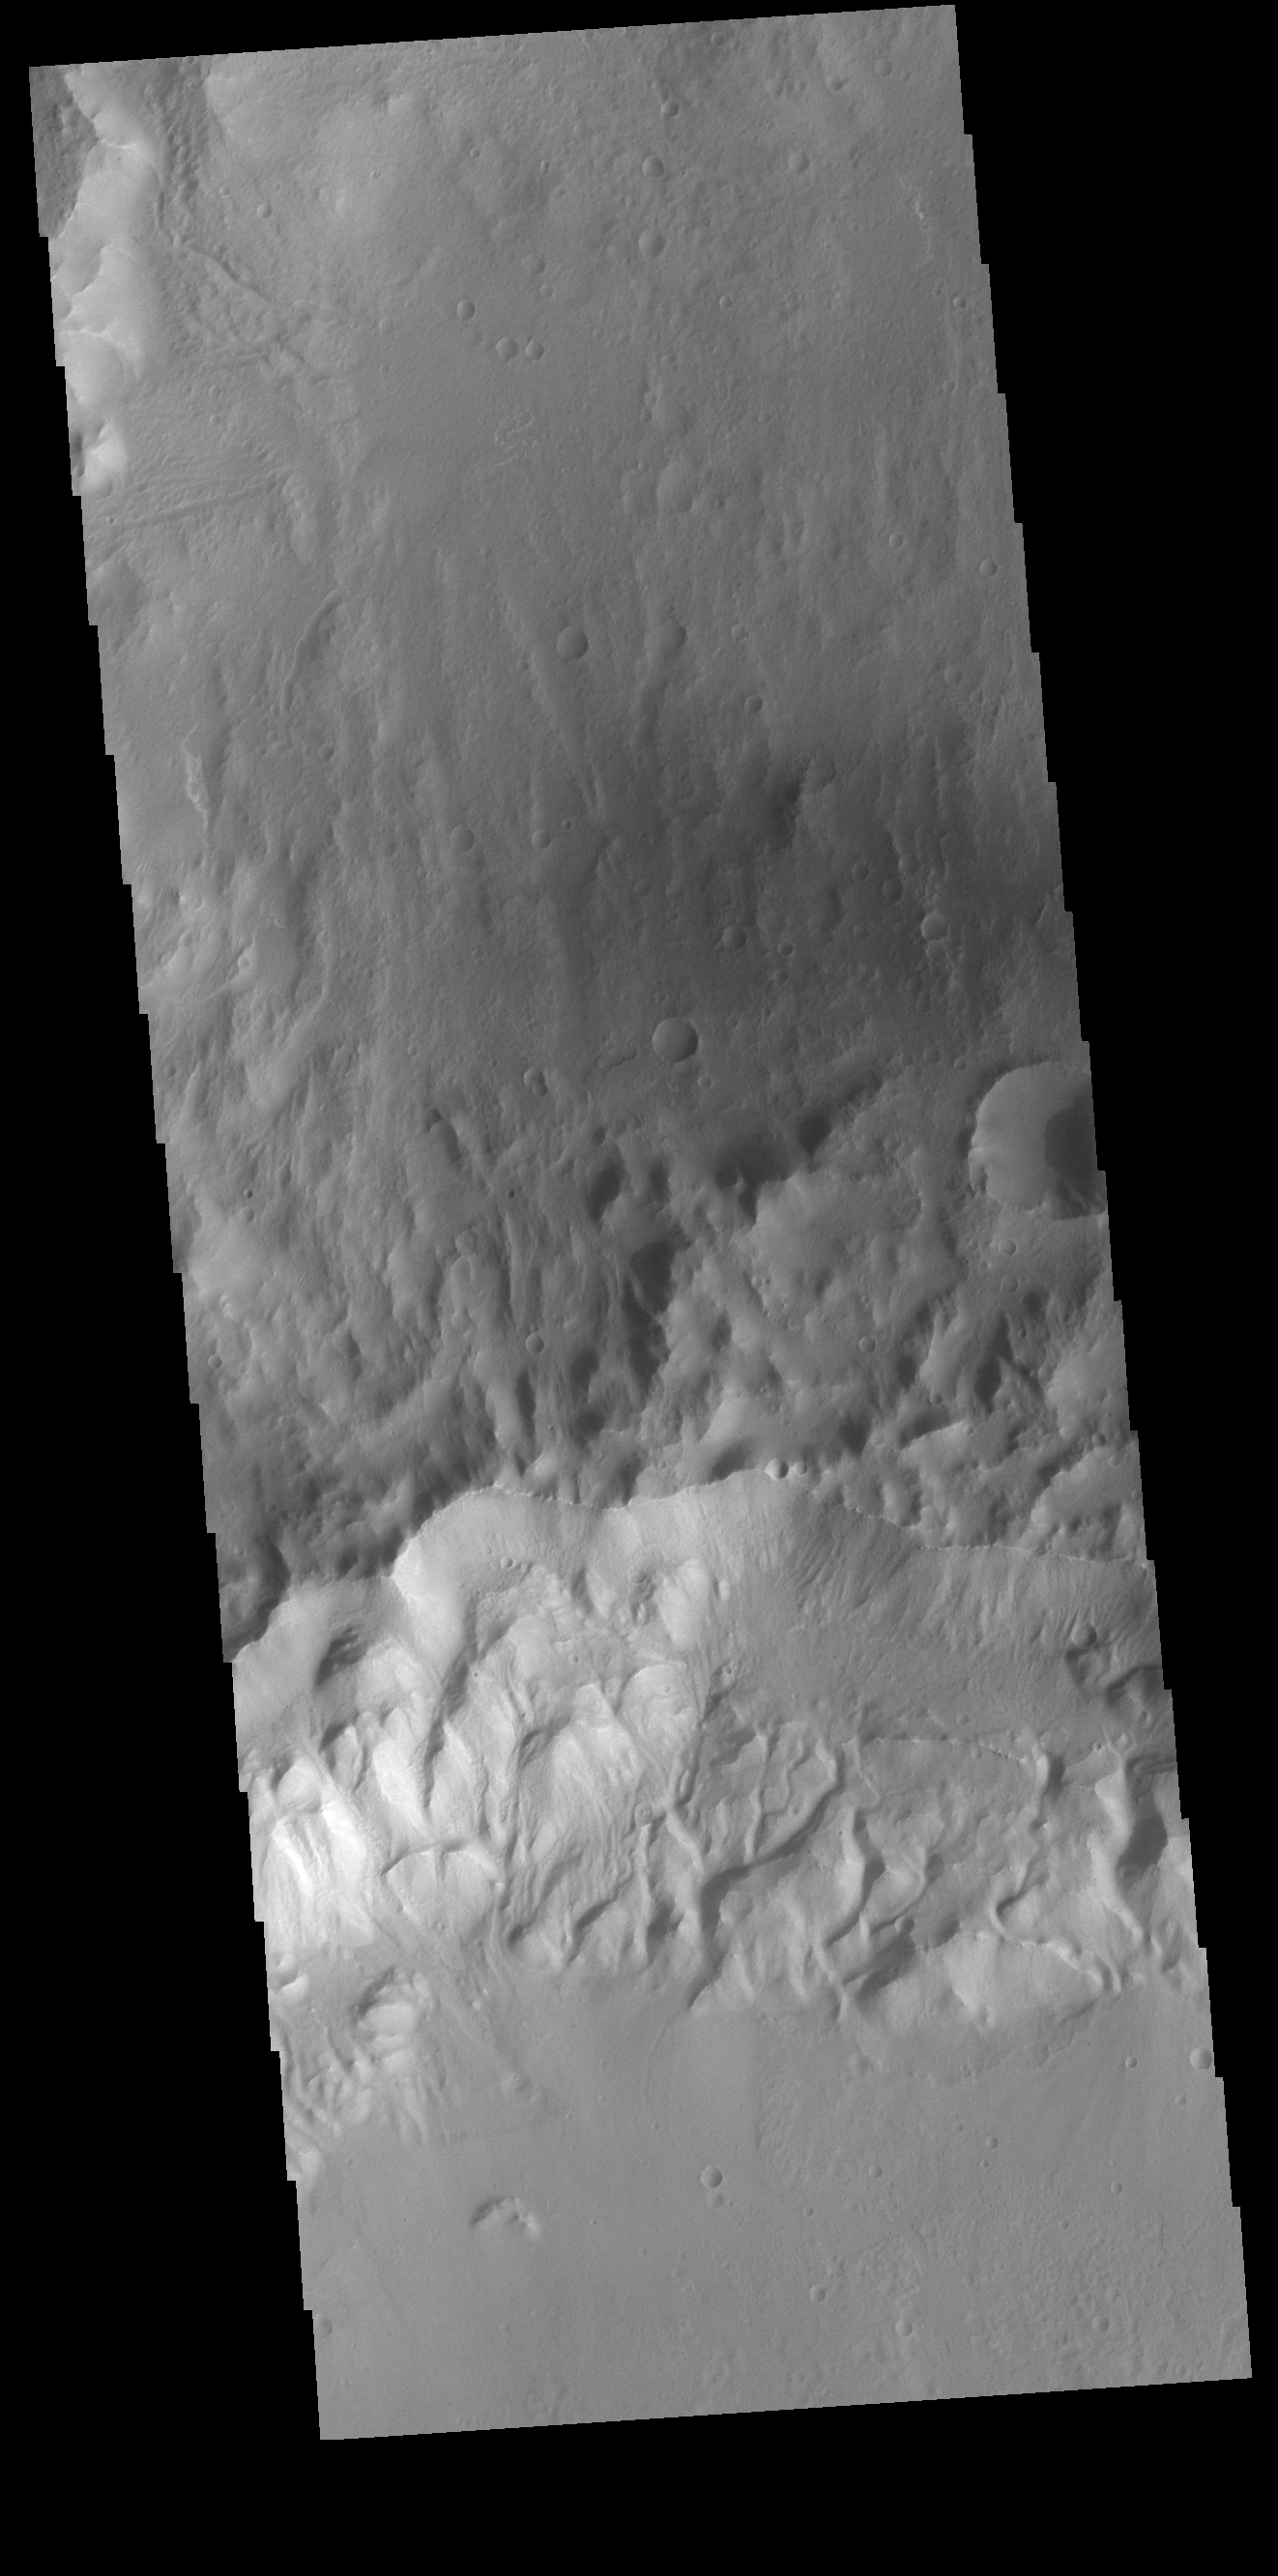

A Rim of Two Craters

In the center of this VIS image is a crater rim, which is shared by two craters. The crater with the deeper floor is at the bottom of the image, and this part of the rim has deeply incised channels. The crater to the top of the image has a relatively higher floor. In this image, as well as other images of this image, it is difficult to identify the younger crater.

Credit: NASA/JPL-Caltech/ASU